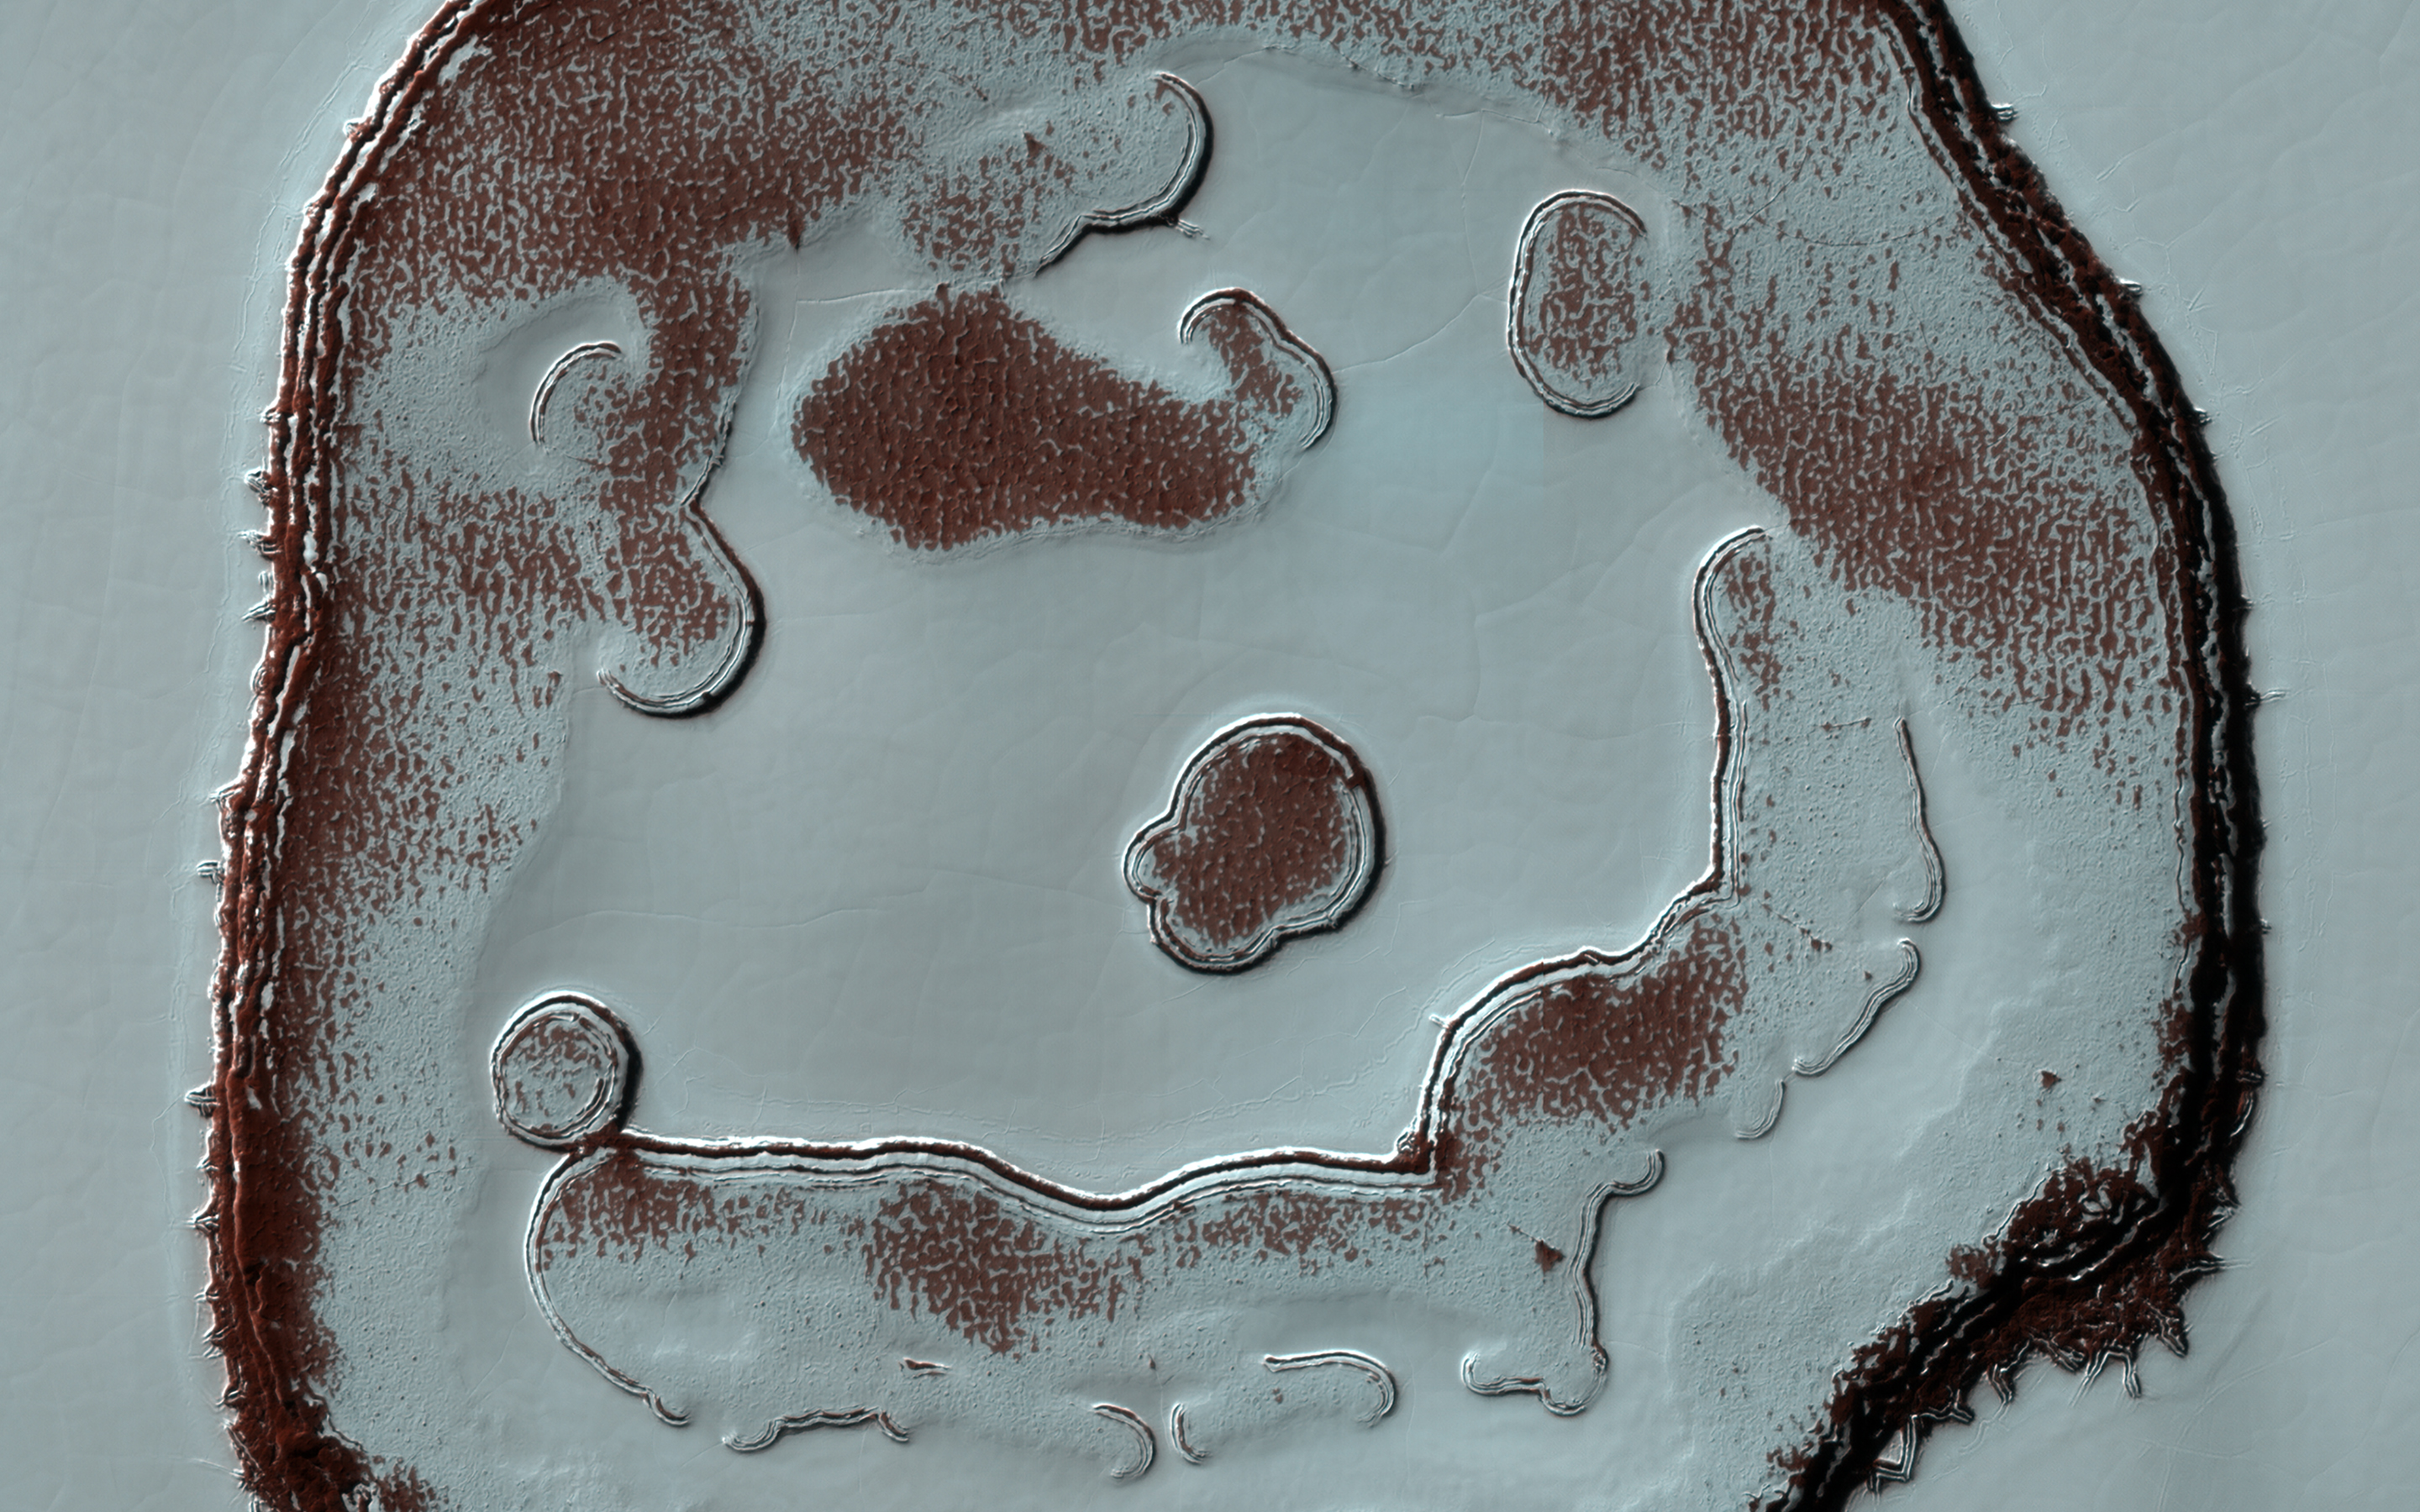

Changes of a Happy Crater

We’ve monitored the so-called Happy Face Crater in the south polar region of Mars for almost a decade. Two images that we took, one in 2011 and the other in 2020, at roughly the same season, show color variations that are due to different amounts of bright frost over darker red ground.

The “blobby” features in the polar cap are due to the sun sublimating away the carbon dioxide into these round patterns. You can see how nine years of this thermal erosion have made the “mouth” of the face larger. The “nose” consisted of a two circular depressions in 2011, and in 2020, those two depressions have grown larger and merged.

Measuring these changes throughout the Martian year help scientists understand the annual deposition and removal of polar frost, and monitoring these sites over long periods helps us understand longer term climate trends on the Red Planet.

The map is projected here at a scale of 25 centimeters (9.8 inches) per pixel. (The original image scale is 24.7 centimeters [9.7 inches] per pixel [with 1 x 1 binning]; objects on the order of 74 centimeters [29.1 inches] across are resolved.) North is up.

The University of Arizona, in Tucson, operates HiRISE, which was built by Ball Aerospace & Technologies Corp., in Boulder, Colorado. NASA’s Jet Propulsion Laboratory, a division of Caltech in Pasadena, California, manages the Mars Reconnaissance Orbiter Project for NASA’s Science Mission Directorate, Washington.

Credit: NASA/JPL-Caltech/University of Arizona